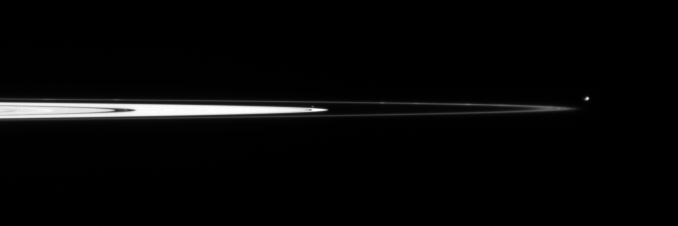

Small Moons on the Edge

Staring toward the outer edge of Saturn’s main rings, the Cassini spacecraft spots Pandora and tiny Atlas. Several clumps are visible in the narrow F ring, as well as multiple dusty strands flanking the F ring core.

Pandora (84 kilometers, or 52 miles across) is seen here outside the F ring, while Atlas (32 kilometers, or 20 miles across) is a mere dim pixel just above the bright outer edge of the A ring.

The image was taken in visible light with the Cassini spacecraft narrow-angle camera on Feb. 19, 2006, using a filter sensitive to wavelengths of infrared light centered at 862 nanometers, and at a distance of approximately 2.6 million kilometers (1.6 million miles) from Saturn. The image scale is 16 kilometers (10 miles) per pixel.

The Cassini-Huygens mission is a cooperative project of NASA, the European Space Agency and the Italian Space Agency. The Jet Propulsion Laboratory, a division of the California Institute of Technology in Pasadena, manages the mission for NASA’s Science Mission Directorate, Washington, D.C. The Cassini orbiter and its two onboard cameras were designed, developed and assembled at JPL. The imaging operations center is based at the Space Science Institute in Boulder, Colo.

Credit: NASA/JPL/Space Science Institute